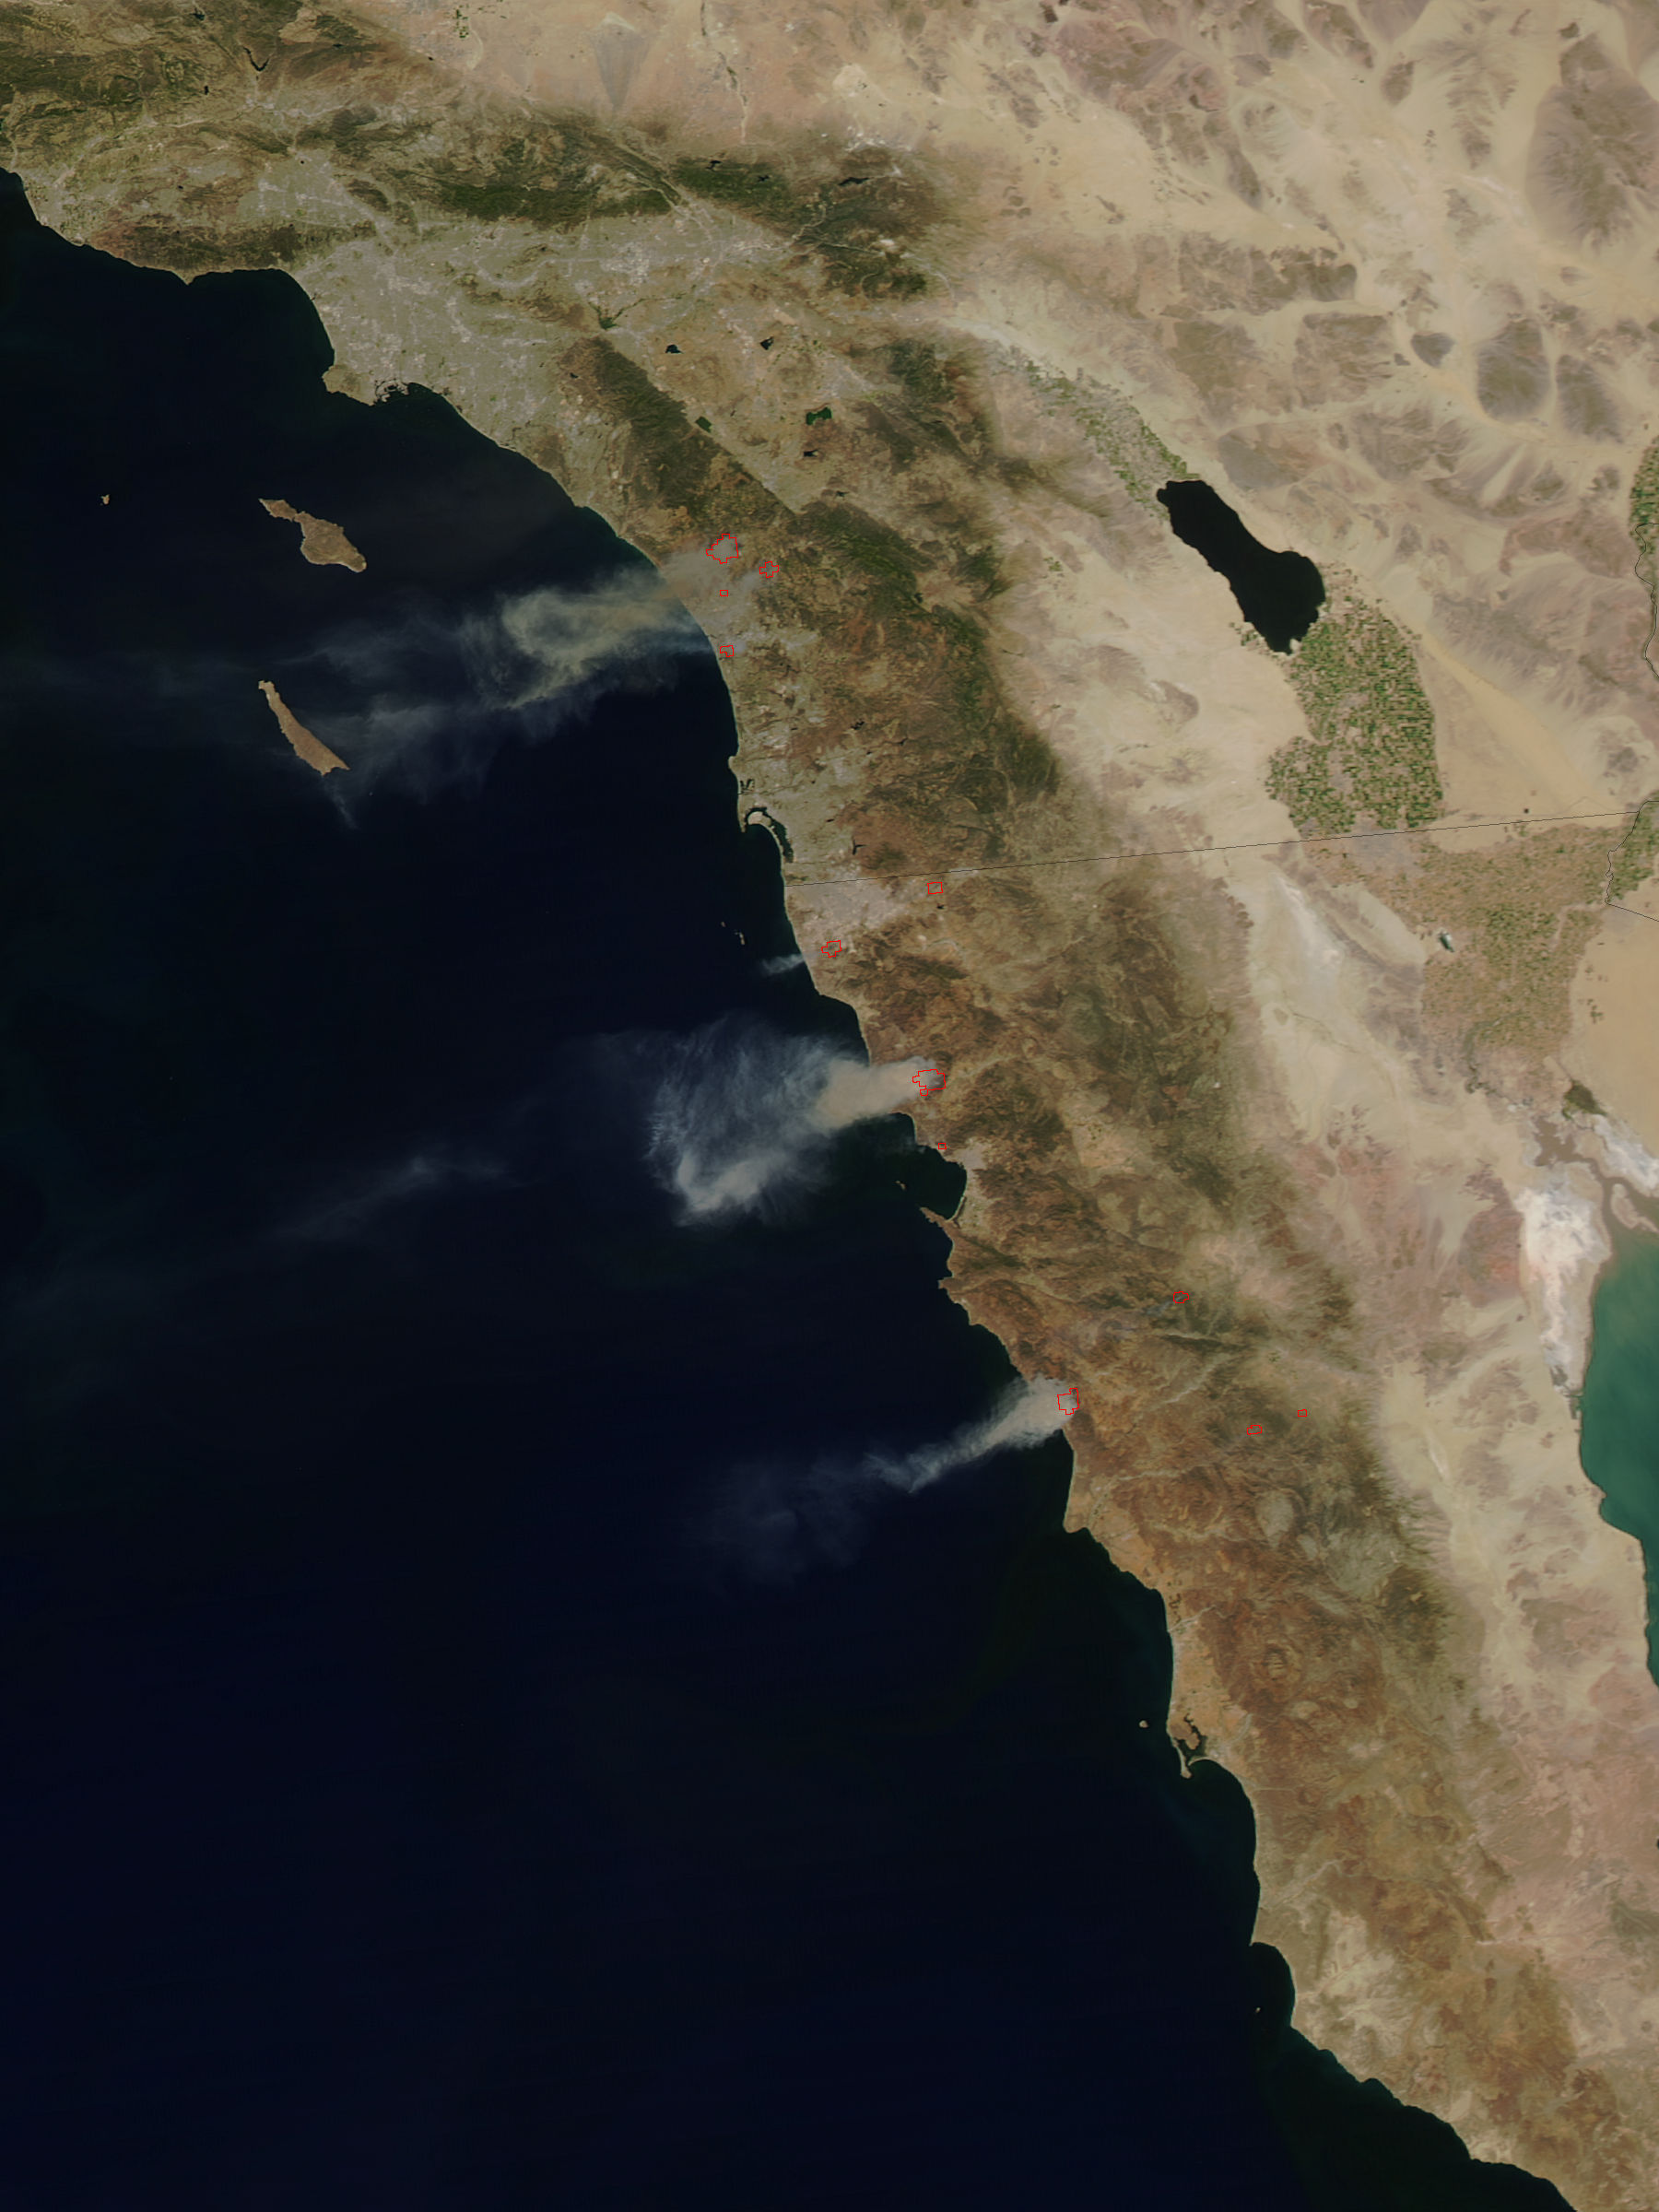

Fires in San Diego County Blazing

The single fire that ignited and split into nine separate fires still blazes in Southern California today. Firefighters are hoping for a break today (Thursday, May 15, 2014) but it doesn't look like luck may be on their side. Conditions continue to be bone dry with unseasonal heat (98-106 degrees) and the Santa Ana winds are kicking up and allowing these fires to easy jump fire lines. This particular fire started on Wednesday as a single fire and within a day is now nine separate fires which have burned close to 10,000 acres. These fires are threatening more than just landscape in San Diego county, they are also threatening homes, universities, a military base and a nuclear power plant. Day Two of the fires have seen them already destroying dozens of homes and forcing tens of thousands to evacuate. Camp Pendleton has also been partially evacuated due to the blazes as has the popular amusement park, Legoland. The Governor of California has declared a state of emergency. Thousands of firefighters are battling the flames both on the ground and in the air. Seven tankers and 20 military aircraft are also assisting the firefighters with their mission. Temperatures soaring over 100 degrees coupled with 30 mph wind gusts have severely hampered the efforts, however, and fire tornadoes have broken out. Fire tornadoes are caused by crosswinds that create a vortex and produce winds that twist and swirl just like a tornado but with flames that coil upwards in the center of the twister creating a terrifying specter. Although there is no chance of rain in the area for the next several days, the temperatures will start to subside on Friday and into the weekend. Winds are also expected to start to subside, giving firefighters that break that they so desperately need. This natural-color satellite image was collected by the Moderate Resolution Imaging Spectroradiometer (MODIS) aboard the Aqua satellite on May 14, 2014. Actively burning areas, detected by MODIS’s thermal bands, are outlined in red.

Credit: NASA/GSFC/Jeff Schmaltz/MODIS Land Rapid Response Team